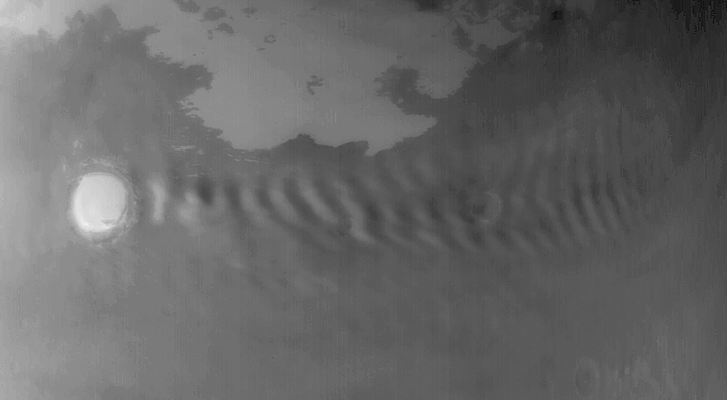

Wave Clouds off Korolev

30 September 2004
This red wide angle Mars Global Surveyor (MGS) Mars Orbiter Camera (MOC) image shows a wavy cloud pattern formed in the lee of Korolev Crater, located near 72.8°N, 195.7°W. Korolev Crater is about 85 km (53 mi) in diameter and named for Sergei P. Korolev, a pioneering Russian rocket designer and engineer who died in the mid-1960s. The image, acquired in late northern summer, is illuminated by sunlight from the lower left.

Credit: NASA/JPL/Malin Space Science Systems